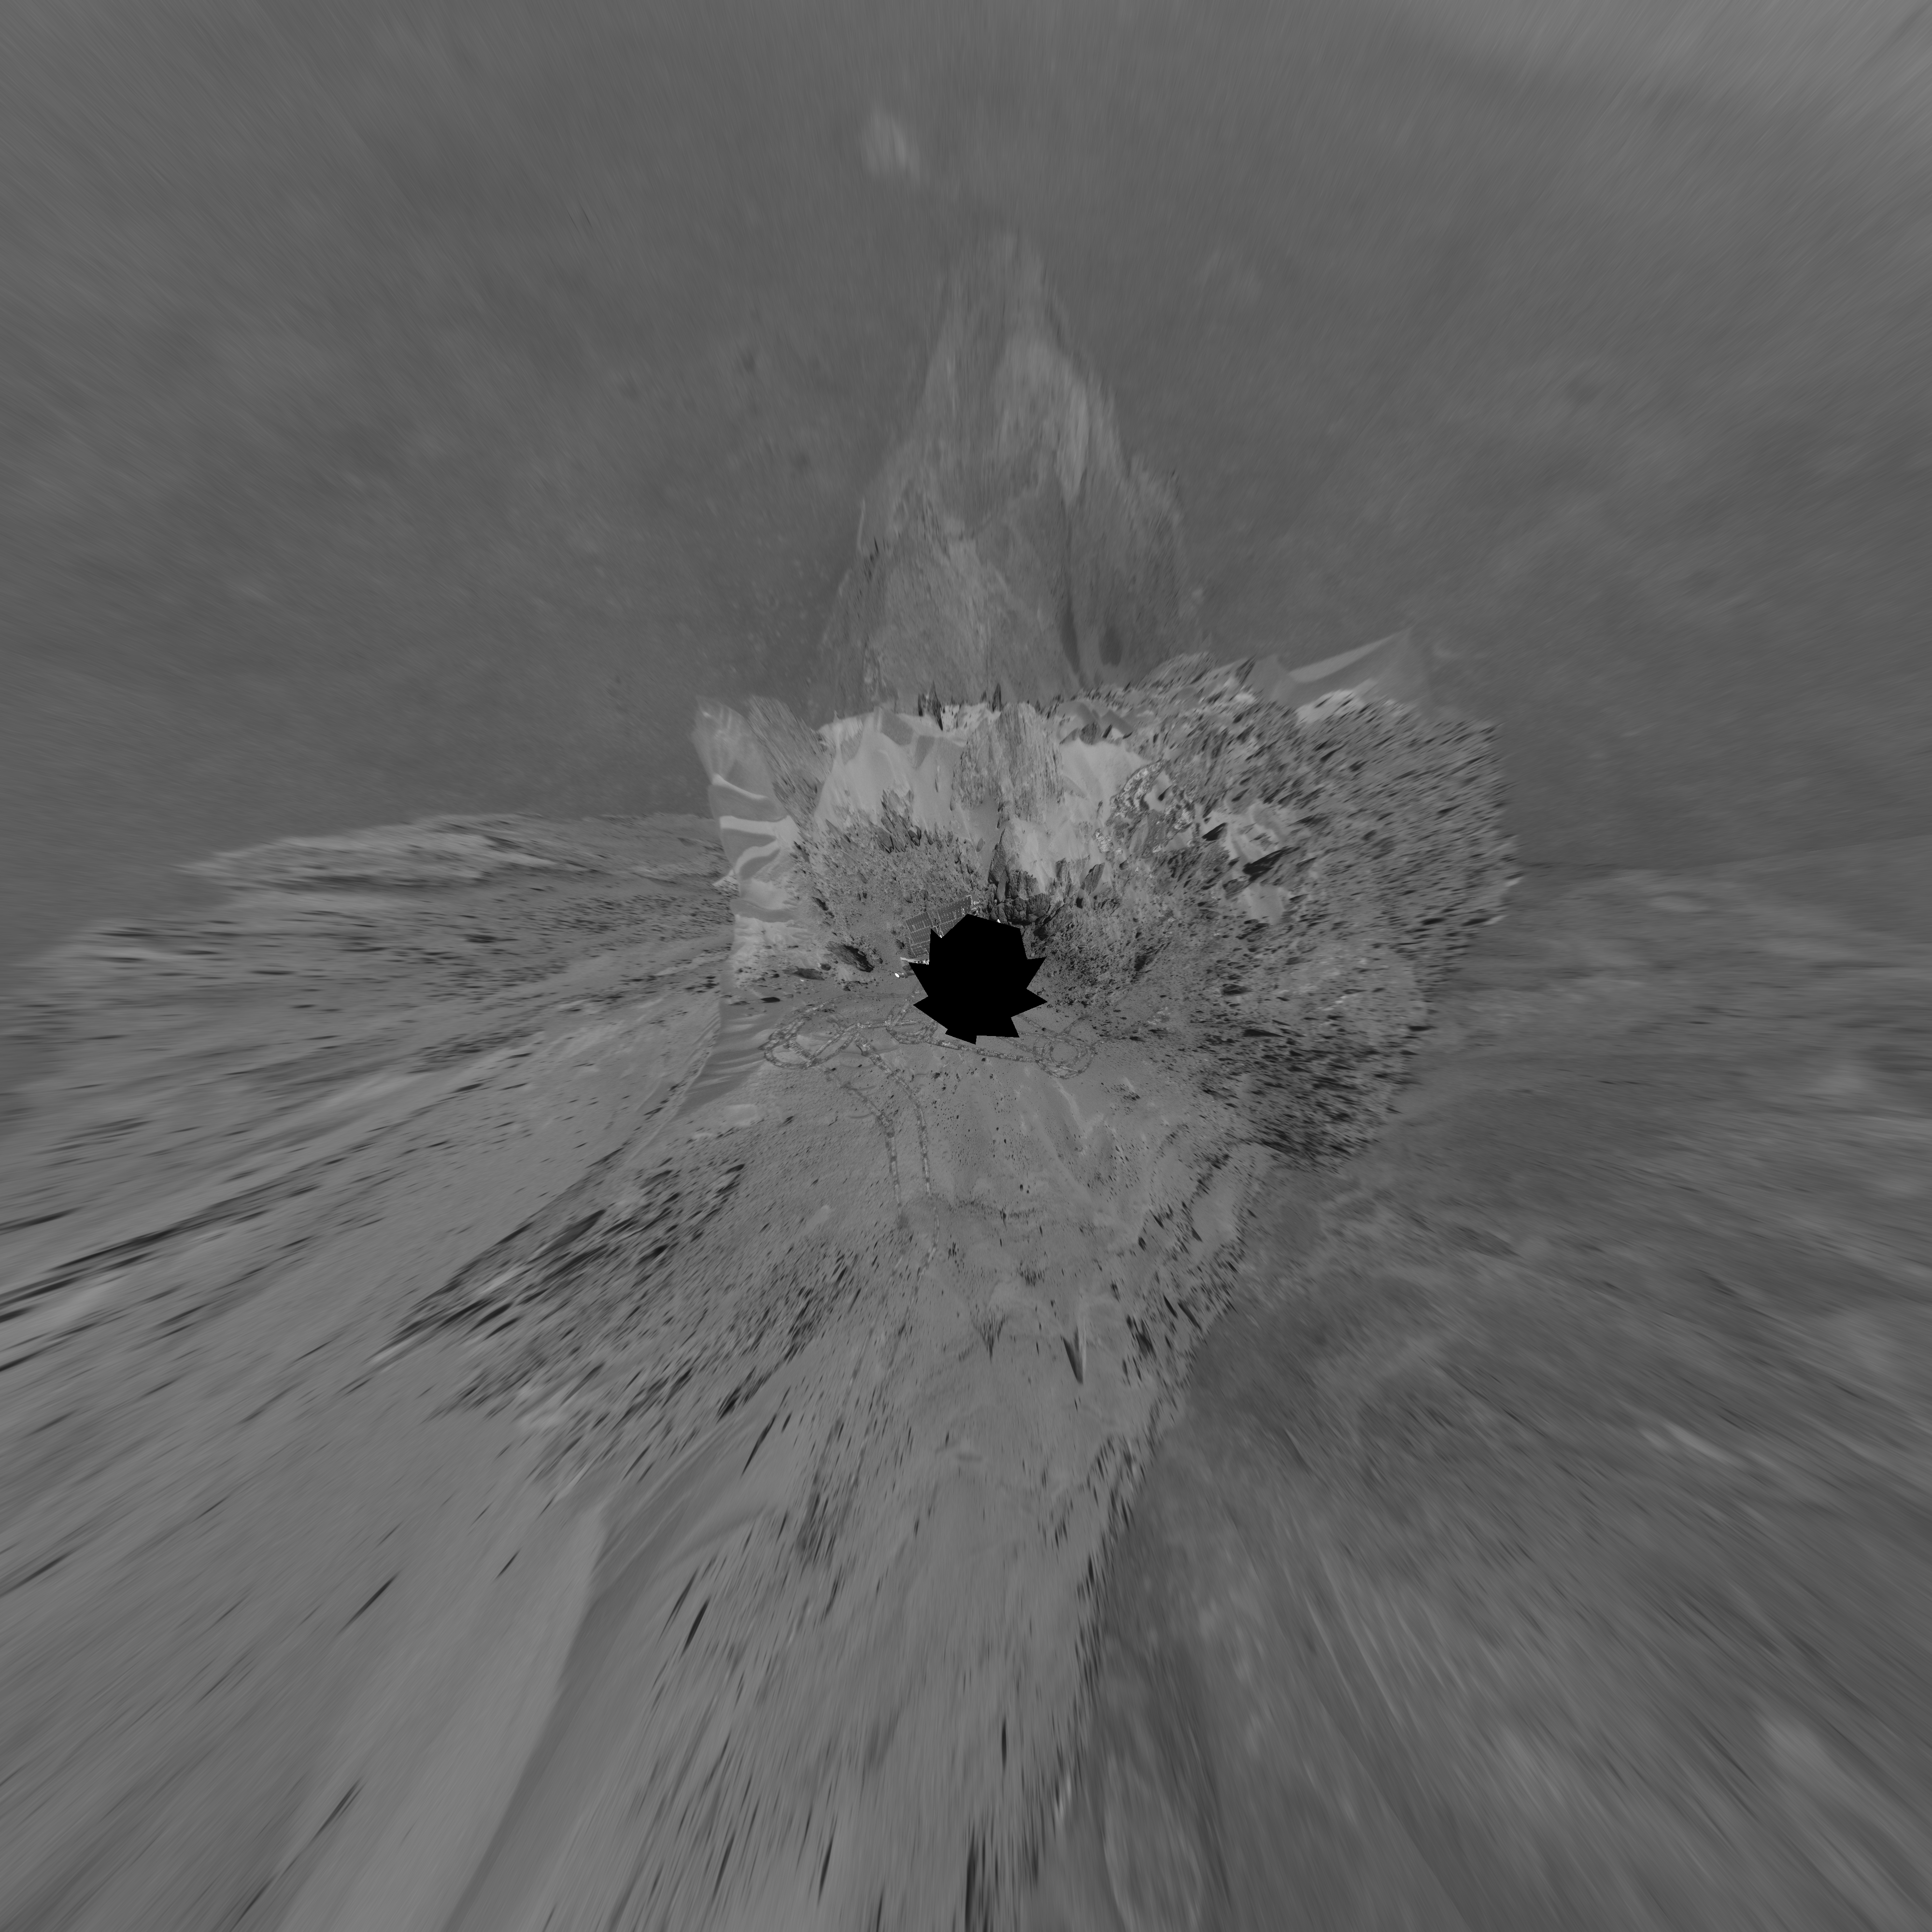

Looking Back at Spirit’s Trail to the Summit (Polar)

Before moving on to explore more of Mars, NASA’s Mars Exploration Rover Spirit looked back at the long and winding trail of twin wheel tracks the rover created to get to the top of “Husband Hill.” Spirit spent several days in October 2005 at this location, perched on a lofty, rock-strewn incline next to a precarious outcrop nicknamed “Hillary.” Researchers helped the rover make several wheel adjustments to get solid footing before conducting scientific analysis of the rock outcrop. The rock turned out to be similar in appearance and composition to a rock target called “Jibsheet” PIA07979 that the rover had studied several months earlier and hundreds of meters away.

To the west are the slopes of the “Columbia Hills,” so named for the astronauts of the Space Shuttle Columbia. Beyond the hills are the flat plains and rim of Gusev Crater.

Spirit took this 360-degree panorama of images with its navigation camera on the 627th Martian day, or sol, (Oct. 7, 2005) of its exploration of Gusev Crater on Mars. This view is presented in a polar projection with geometric seam correction.

Credit: NASA/JPL-Caltech